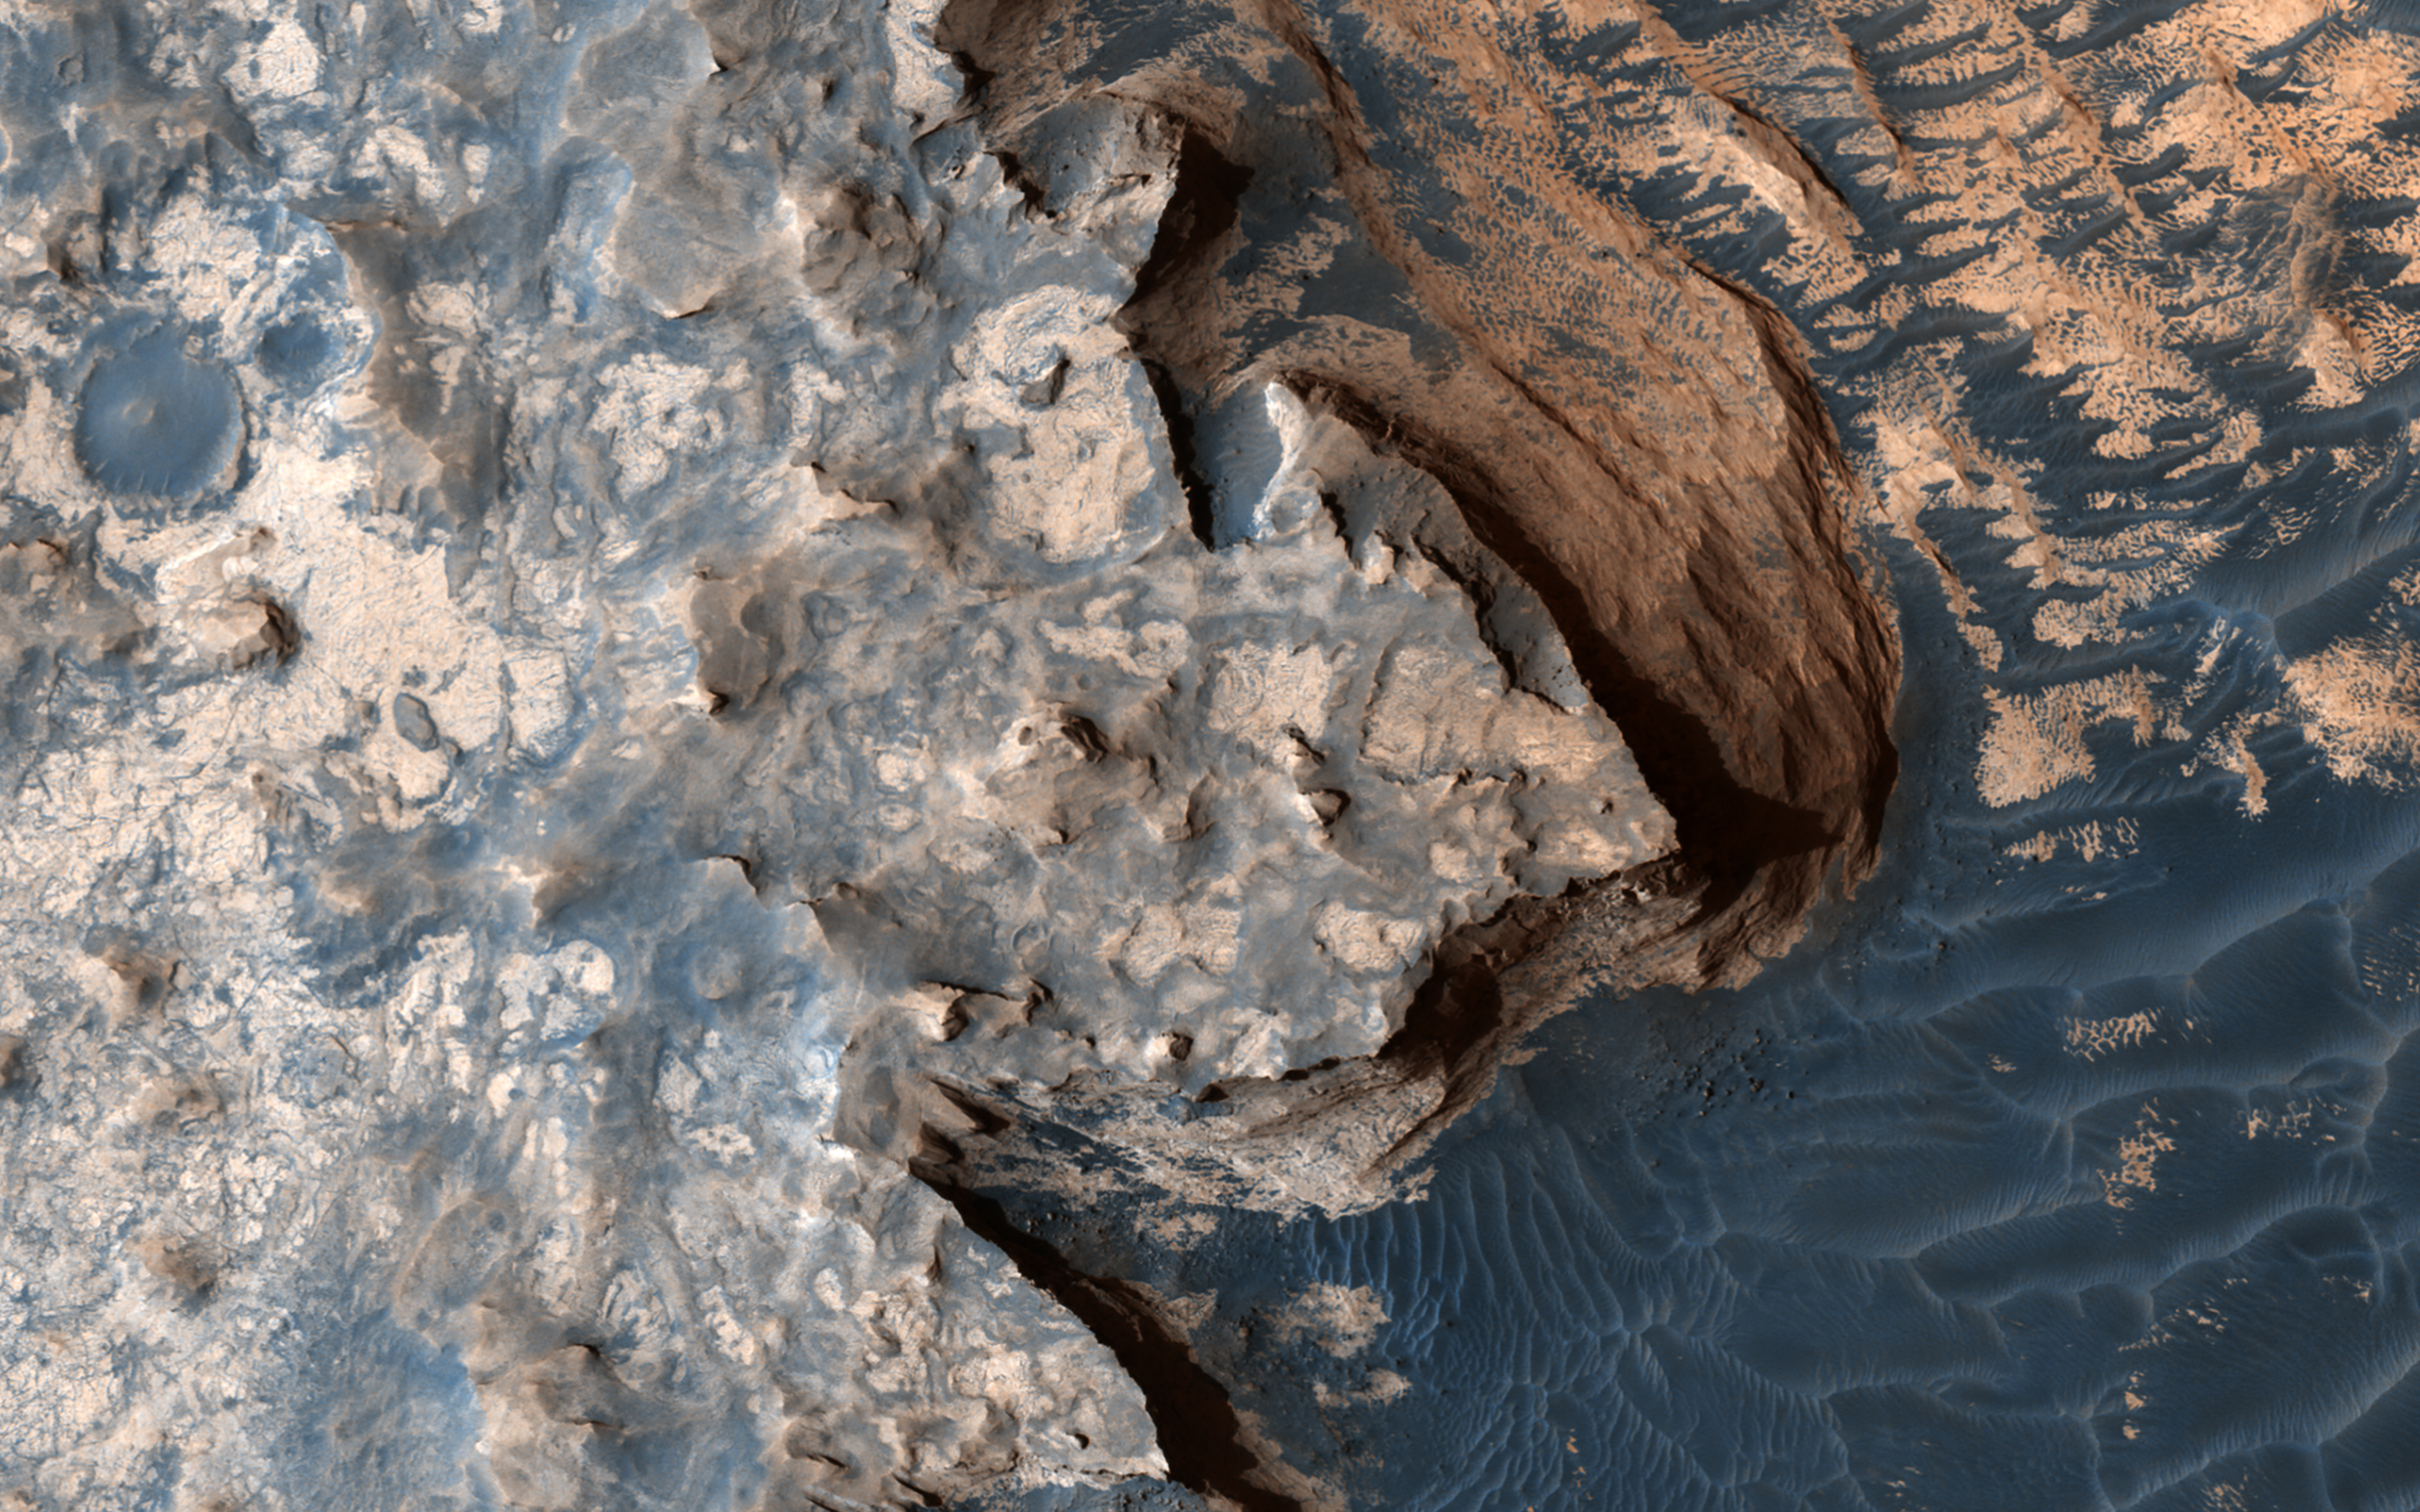

The White Cliffs of “Rover”

This image from NASA’s Mars Reconnaissance Orbiter is reminiscent of the rugged and open terrain of a stark shore-line, perhaps of an island nation, such as the British Isles. A close-up in enhanced color produces a striking effect, giving the impression of a cloud-covered cliff edge with foamy waves crashing against it.

The reality is that the surface of Mars is much dryer than our imaginations might want to suggest. This is only a tiny part of a much larger structure; an inverted crater — a crater that has been infilled by material that is more resistant to erosion than the rocks around it — surrounded by bluish basaltic dunes. The edge of these elevated light-toned deposits are degraded, irregular and cliff-forming.

Dunes visible below the cliff, give the impression of an ocean surface, complete with foam capped waves crashing against the “shore line,” demonstrating the abstract similarity between the nature of a turbulent ocean and a Martian dune field.

Meridiani Planum has an overall smooth terrain, which starkly contrasts with the more common boulder- and crater-laden landscapes observed over much of the rest of Mars. This makes it relatively younger in character than many other areas of the planet. Meridiani is one of the Mars Exploration Rover landing sites, and, is known for its layers and sediments. The orbital detection of hematite was one of the main reasons for sending Opportunity to this area.

Salt-bearing rocks — also called sulphates — were observed in the very first image from Opportunity, so perhaps it’s apt that this HiRISE image reminds us of the turmoil and rugged beauty of a cliff-face, a coastline, being worn down by a relentless sea.

The map is projected here at a scale of 50 centimeters (19.7 inches) per pixel. [The original image scale is 54.7 centimeters (21.5 inches) per pixel (with 2 x 2 binning); objects on the order of 164 centimeters (64.6 inches) across are resolved.] North is up.

The University of Arizona, Tucson, operates HiRISE, which was built by Ball Aerospace & Technologies Corp., Boulder, Colo. NASA’s Jet Propulsion Laboratory, a division of Caltech in Pasadena, California, manages the Mars Reconnaissance Orbiter Project for NASA’s Science Mission Directorate, Washington.

Credit: NASA/JPL-Caltech/Univ. of Arizona